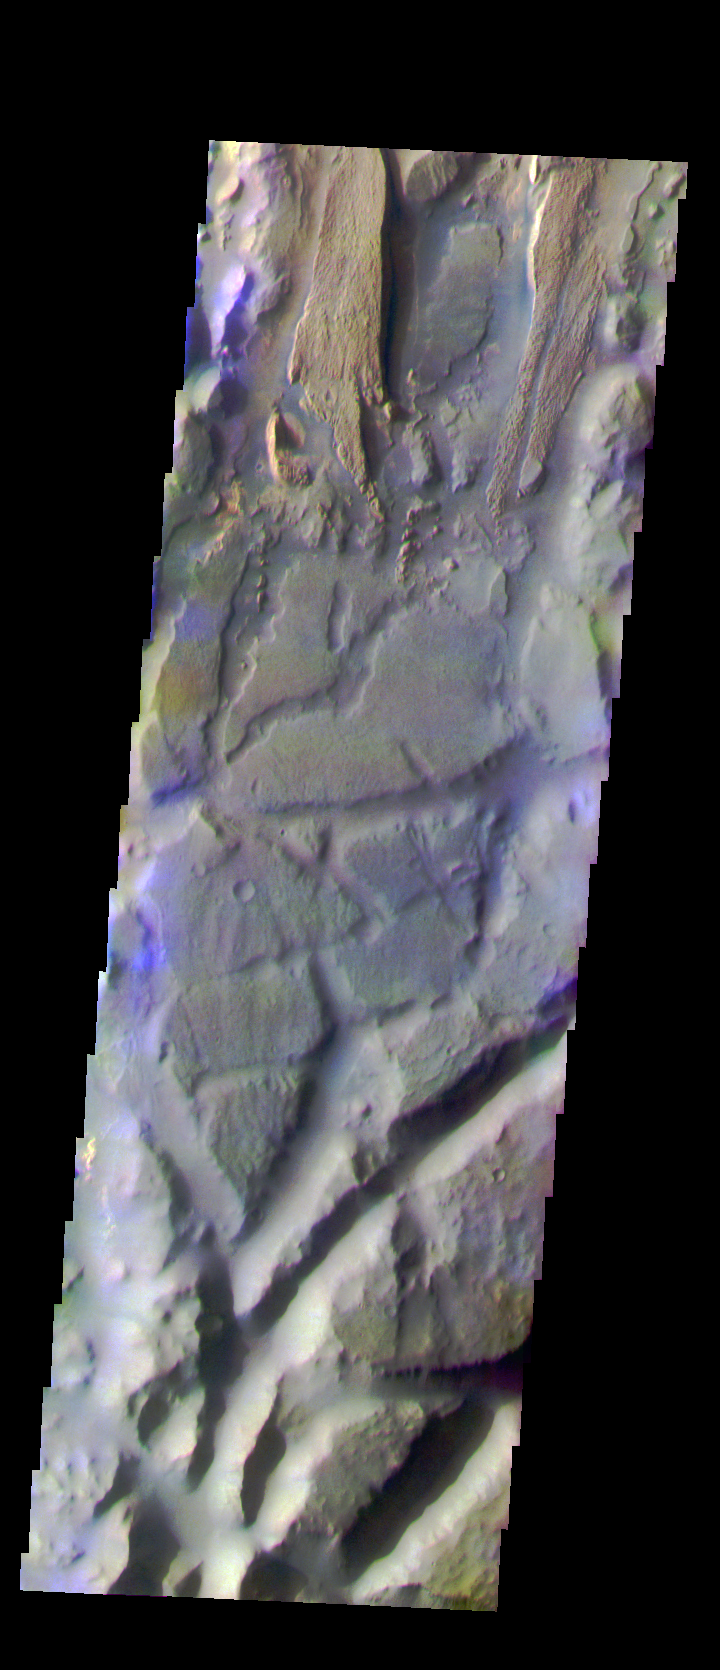

Aureum Chaos: Another View

The THEMIS VIS camera is capable of capturing color images of the Martian surface using five different color filters. In this mode of operation, the spatial resolution and coverage of the image must be reduced to accommodate the additional data volume produced from using multiple filters. To make a color image, three of the five filter images (each in grayscale) are selected. Each is contrast enhanced and then converted to a red, green, or blue intensity image. These three images are then combined to produce a full color, single image. Because the THEMIS color filters don’t span the full range of colors seen by the human eye, a color THEMIS image does not represent true color. Also, because each single-filter image is contrast enhanced before inclusion in the three-color image, the apparent color variation of the scene is exaggerated. Nevertheless, the color variation that does appear is representative of some change in color, however subtle, in the actual scene. Note that the long edges of THEMIS color images typically contain color artifacts that do not represent surface variation.

This false color image is located in a different part of Aureum Chaos. Compare the surface textures with yesterday’s image. This image was collected during the Southern Fall season.

Image information: VIS instrument. Latitude -4.1, Longitude 333.9 East (26.1 West). 35 meter/pixel resolution.

Note: this THEMIS visual image has not been radiometrically nor geometrically calibrated for this preliminary release. An empirical correction has been performed to remove instrumental effects. A linear shift has been applied in the cross-track and down-track direction to approximate spacecraft and planetary motion. Fully calibrated and geometrically projected images will be released through the Planetary Data System in accordance with Project policies at a later time.

NASA’s Jet Propulsion Laboratory manages the 2001 Mars Odyssey mission for NASA’s Office of Space Science, Washington, D.C. The Thermal Emission Imaging System (THEMIS) was developed by Arizona State University, Tempe, in collaboration with Raytheon Santa Barbara Remote Sensing. The THEMIS investigation is led by Dr. Philip Christensen at Arizona State University. Lockheed Martin Astronautics, Denver, is the prime contractor for the Odyssey project, and developed and built the orbiter. Mission operations are conducted jointly from Lockheed Martin and from JPL, a division of the California Institute of Technology in Pasadena.

Credit: NASA/JPL/Arizona State University